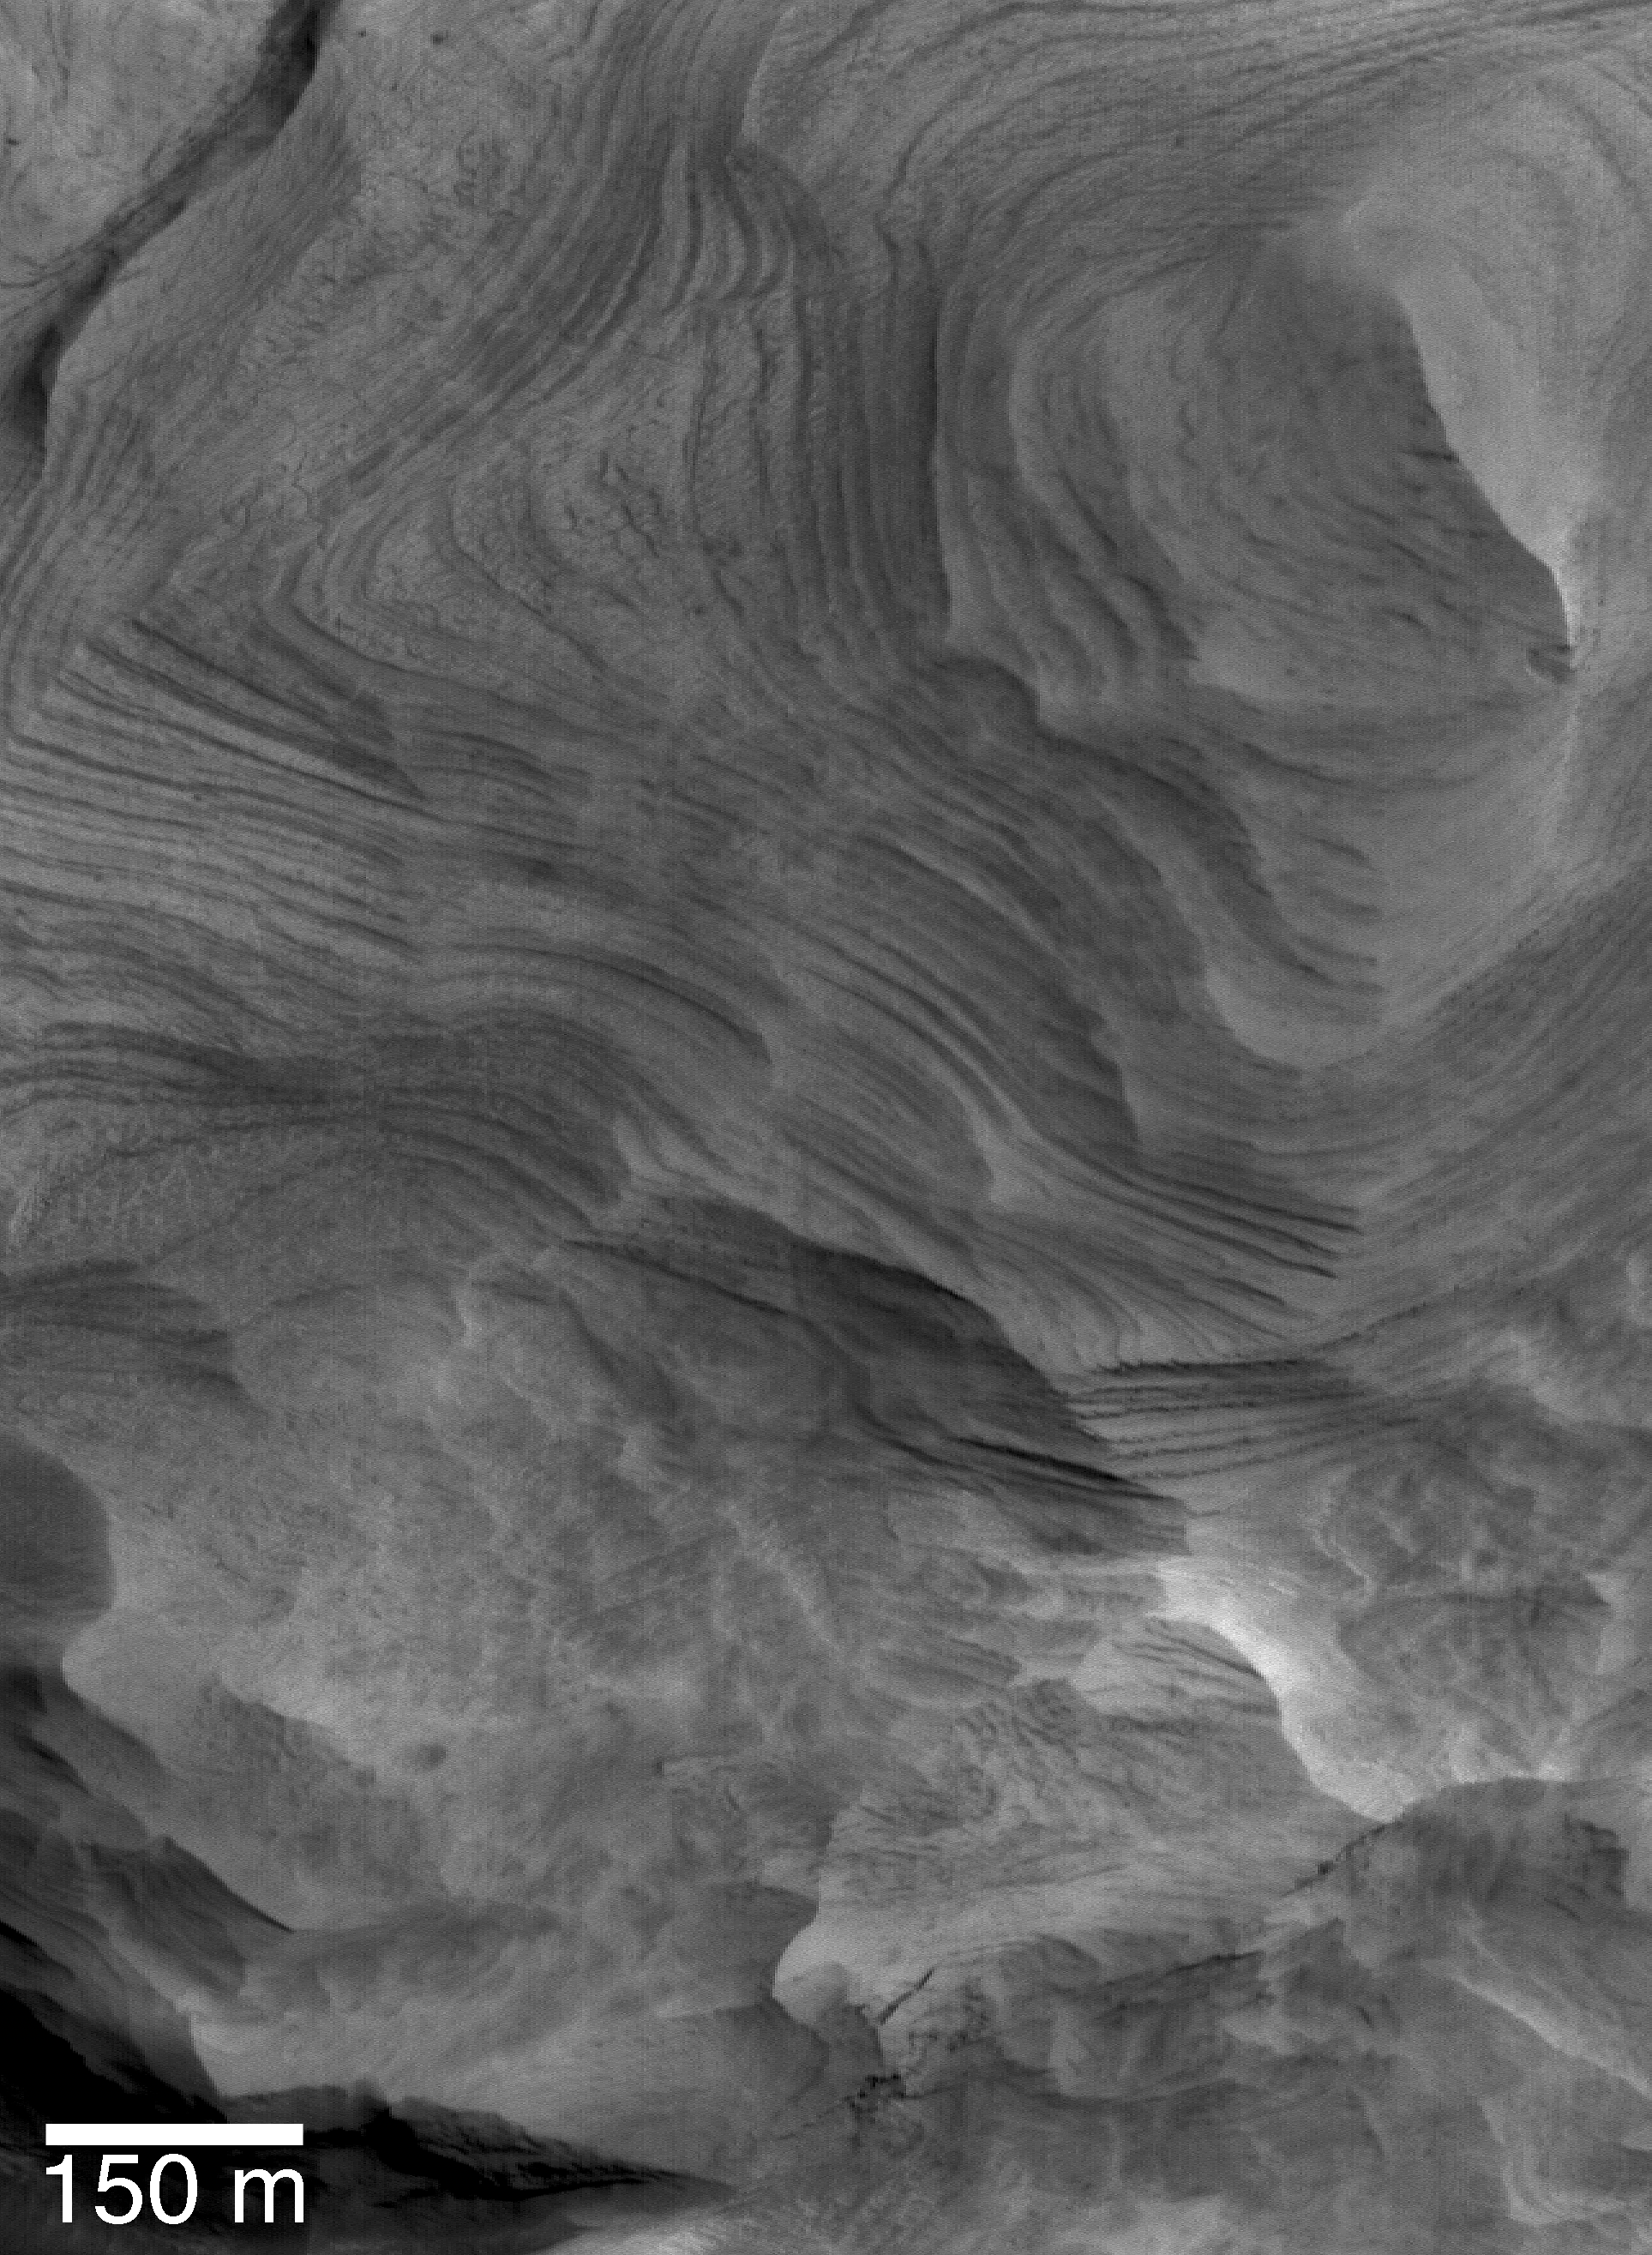

Schiaparelli cPROTO

This Mars Global Surveyor (MGS) Mars Orbiter Camera (MOC) image of layered sedimentary rock in a crater in northwestern Schiaparelli basin was acquired using the cPROTO technique described previously on 27 September 2004. MOC cPROTO images provide rare glimpses of the martian surface at the highest resolution ever achieved from orbit–in this case, nearly 50 centimeters (~20 inches) per pixel. The finely-layered rock shown here, and the repeated nature of the layers in the rock, are clues that these sediments may have been deposited in an intracrater lake.

Location near: 0.2°S, 345.7°W
150 m scale bar = ~164 yards
Illumination from: upper right
Season: Southern Summer

Credit: NASA/JPL/Malin Space Science Systems